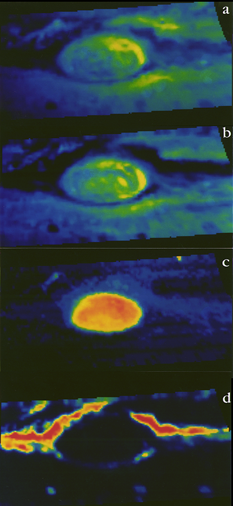

NIMS Spectral Maps of Jupiter’s Great Red Spot

The Near-Infrared Mapping Spectrometer (NIMS) instrument looks at Jupiter’s Great Red Spot, in these views from June 26, 1996. NIMS studies infrared wavelengths of light that our eye cannot see. These maps are at four different infrared wavelengths, each one picked to reveal something different about the atmosphere.

The top image is a false color map of a wavelength that is at the red edge of our ability to see. It shows the shapes of features that we would see with our eyes.

The second map is of ammonia ice, red showing where the most ice is, blue where none exists. The differences between this and the first image are due to the amount and size of ammonia ice crystals.

The third map down is from a wavelength that shows cloud heights, with the highest clouds in red, and the lowest in blue.

The bottom map uses a wavelength that shows the hot Jupiter shining through the clouds. Red represents the thinnest clouds, and blue is thickest where it is more difficult to see below. Comparing the bottom two images, note that the highest clouds are in the center of the Great Red Spot, while there are relatively few clouds around the edges.

The Jet Propulsion Laboratory, Pasadena, CA manages the mission for NASA’s Office of Space Science, Washington, DC.

Credit: NASA/JPL